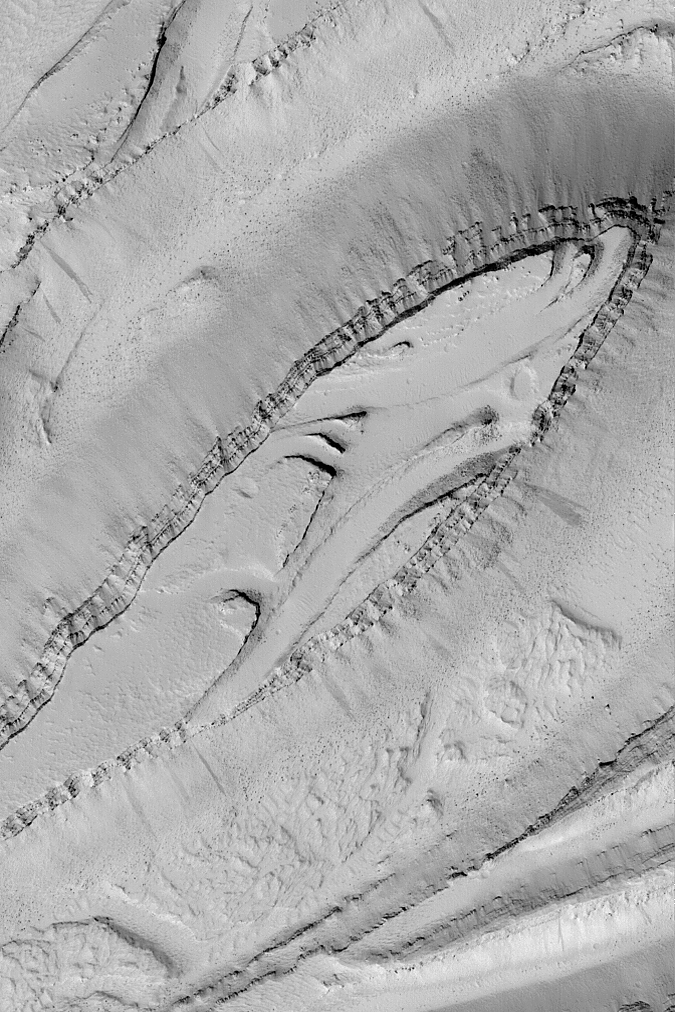

Olympica Fossae

MGS MOC Release No. MOC2-534, 4 November 2003

This Mars Global Surveyor (MGS) Mars Orbiter Camera (MOC) image shows a picturesque view of terrain in the Olympica Fossae region of Mars. This valley system is known for having a complex array of landforms thought to have been carved by water, cut by faulting, and covered by lava flows and windblown dust. The view shown here includes a look at some of the layered bedrock exposed by the forces that created the valley. The dark dots on the floors of the valleys are large boulders that have rolled down the slopes. Much of this scene has been mantled by fine, bright dust; dark streaks on the slopes indicate places where some of this dust has slid. This picture is located near 24.5°N, 115.9°W. The image covers an area 3 km (1.9 mi) across and is illuminated by sunlight from the lower left.

Credit: NASA/JPL/Malin Space Science Systems